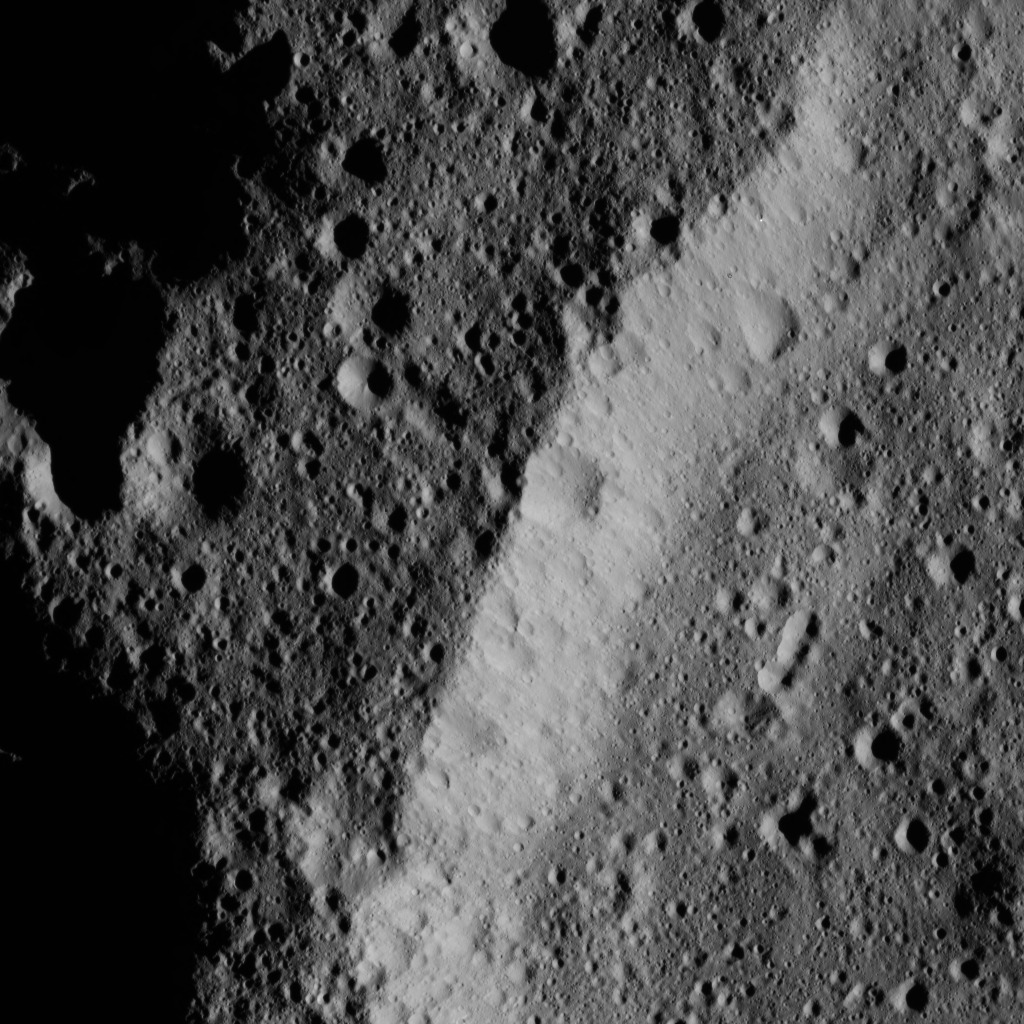

Dawn LAMO Image 24

This image, taken by NASA’s Dawn spacecraft, shows the heavily cratered rim of an older, unnamed impact feature on Ceres. The crater density is almost the same inside and outside, and the crater’s wall is also quite battered by impacts.

The image is centered at approximately 66.5 degrees north latitude, 190.6 degrees east longitude. Dawn captured the scene on Jan. 2, 2016, from its low-altitude mapping orbit (LAMO), at an altitude of 249 miles (401 kilometers) above Ceres. The image resolution is 121 feet (37 meters) per pixel.

Dawn’s mission is managed by JPL for NASA’s Science Mission Directorate in Washington. Dawn is a project of the directorate’s Discovery Program, managed by NASA’s Marshall Space Flight Center in Huntsville, Alabama. UCLA is responsible for overall Dawn mission science. Orbital ATK, Inc., in Dulles, Virginia, designed and built the spacecraft. The German Aerospace Center, the Max Planck Institute for Solar System Research, the Italian Space Agency and the Italian National Astrophysical Institute are international partners on the mission team.

Credit: NASA/JPL-Caltech/UCLA/MPS/DLR/IDA